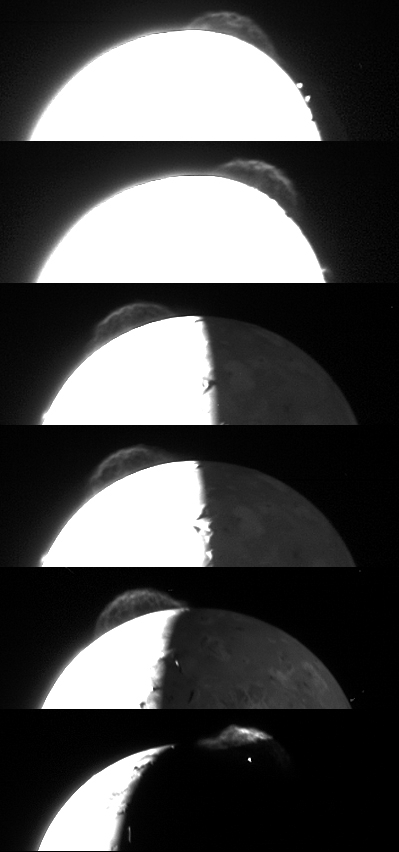

Tvashtar Composite

Variations in the appearance of the giant plume from the Tvashtar volcano on Jupiter’s moon Io are seen in this composite of the best photos taken by the New Horizons Long Range Reconnaissance Imager (LORRI) during its Jupiter flyby in late February-early March 2007.

New Horizons was fortunate to witness this unusually large plume during its brief Jupiter flyby; the Galileo Jupiter orbiter spent more than five years imaging the volcanic moon (between 1996 and 2001) without ever capturing such detailed pictures of a large Io plume. The plume is roughly 330 kilometers (200 miles) high. The cause of the fine wispy structure in the plume, which varies strikingly from image to image, is unknown, but these pictures may help scientists to understand the phenomenon.

The pictures were taken at distances ranging from 3.1 to 2.3 million kilometers (1.9 to 1.4 million miles), but they have been scaled to show the plume at the same relative size in every frame. Illumination conditions also vary: in the final image, Io’s shadow cuts across the plume and hides all but its topmost regions, and the glow of hot lava can be seen on the nightside at the source of the plume. The times of the images, from top to bottom, are: February 26, 18:38 (Universal Time); February 26, 21:01; February 28, 03:50; February 28, 04:40; February 28, 11:04; and March 1, 00:35.

Credit: NASA/Johns Hopkins University Applied Physics Laboratory/Southwest Research Institute